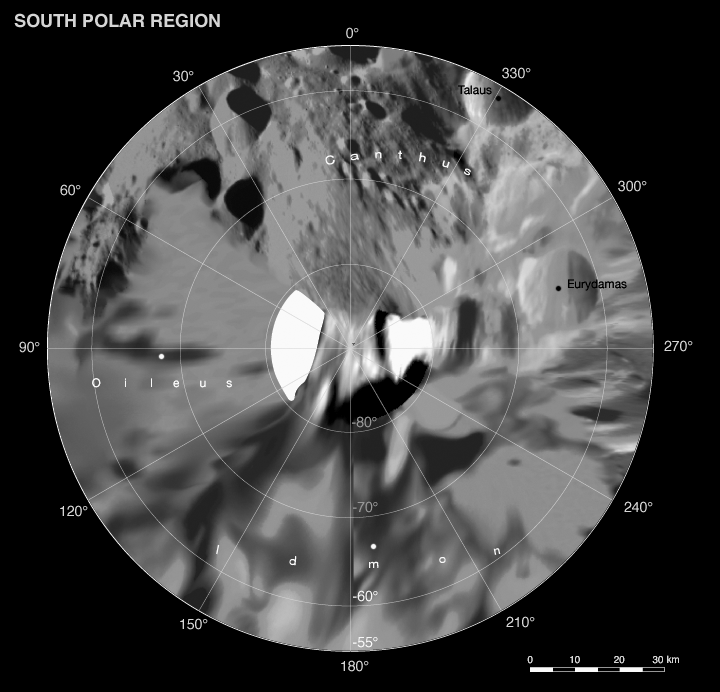

Phoebe: Cartographic Projections (South Polar Map)

This map is part of a group release of Mercator and polar stereographic projections of Saturn’s moon Phoebe. A Mercator projection is a map that preserves directions on a body, but distorts sizes, especially near the poles. For the other maps, see PIA07795 and PIA07796.

This global digital map of Phoebe was created using data taken during the Cassini spacecraft’s close flyby of the small moon in June 2004.

The mosaic is projected into the Mercator projection within the latitude range of 57 degrees south to 57 degrees north latitude; the stereographic projections represent latitudes greater and lower than plus or minus 55 degrees. Thus, this map meets the standard scale of 1:1,000,000 recommended by the U.S. Geological Survey.

The projections are conformal, the quadrangles overlap and the scale of the poles was chosen such that the circumference of the stereographic projection is identical to the width of the Mercator projection.

The nomenclature (naming scheme) was proposed by the Cassini imaging team and has yet to be validated by the International Astronomical Union. Resolution of the digital mosaic is 233 meters (764 feet) per pixel, although the highest resolution images have resolutions of 70 meters (230 feet) per pixel.

The mean radius of Phoebe is 106.8 kilometers (66 miles).

See PIA07775 for a global mosaic of Phoebe in Equidistant projection. Equidistant projections preserve distances on a body, with some distortion of area and direction.

The Cassini-Huygens mission is a cooperative project of NASA, the European Space Agency and the Italian Space Agency. The Jet Propulsion Laboratory, a division of the California Institute of Technology in Pasadena, manages the mission for NASA’s Science Mission Directorate, Washington, D.C. The Cassini orbiter and its two onboard cameras were designed, developed and assembled at JPL. The imaging operations center is based at the Space Science Institute in Boulder, Colo.

Credit: NASA/JPL/Space Science Institute